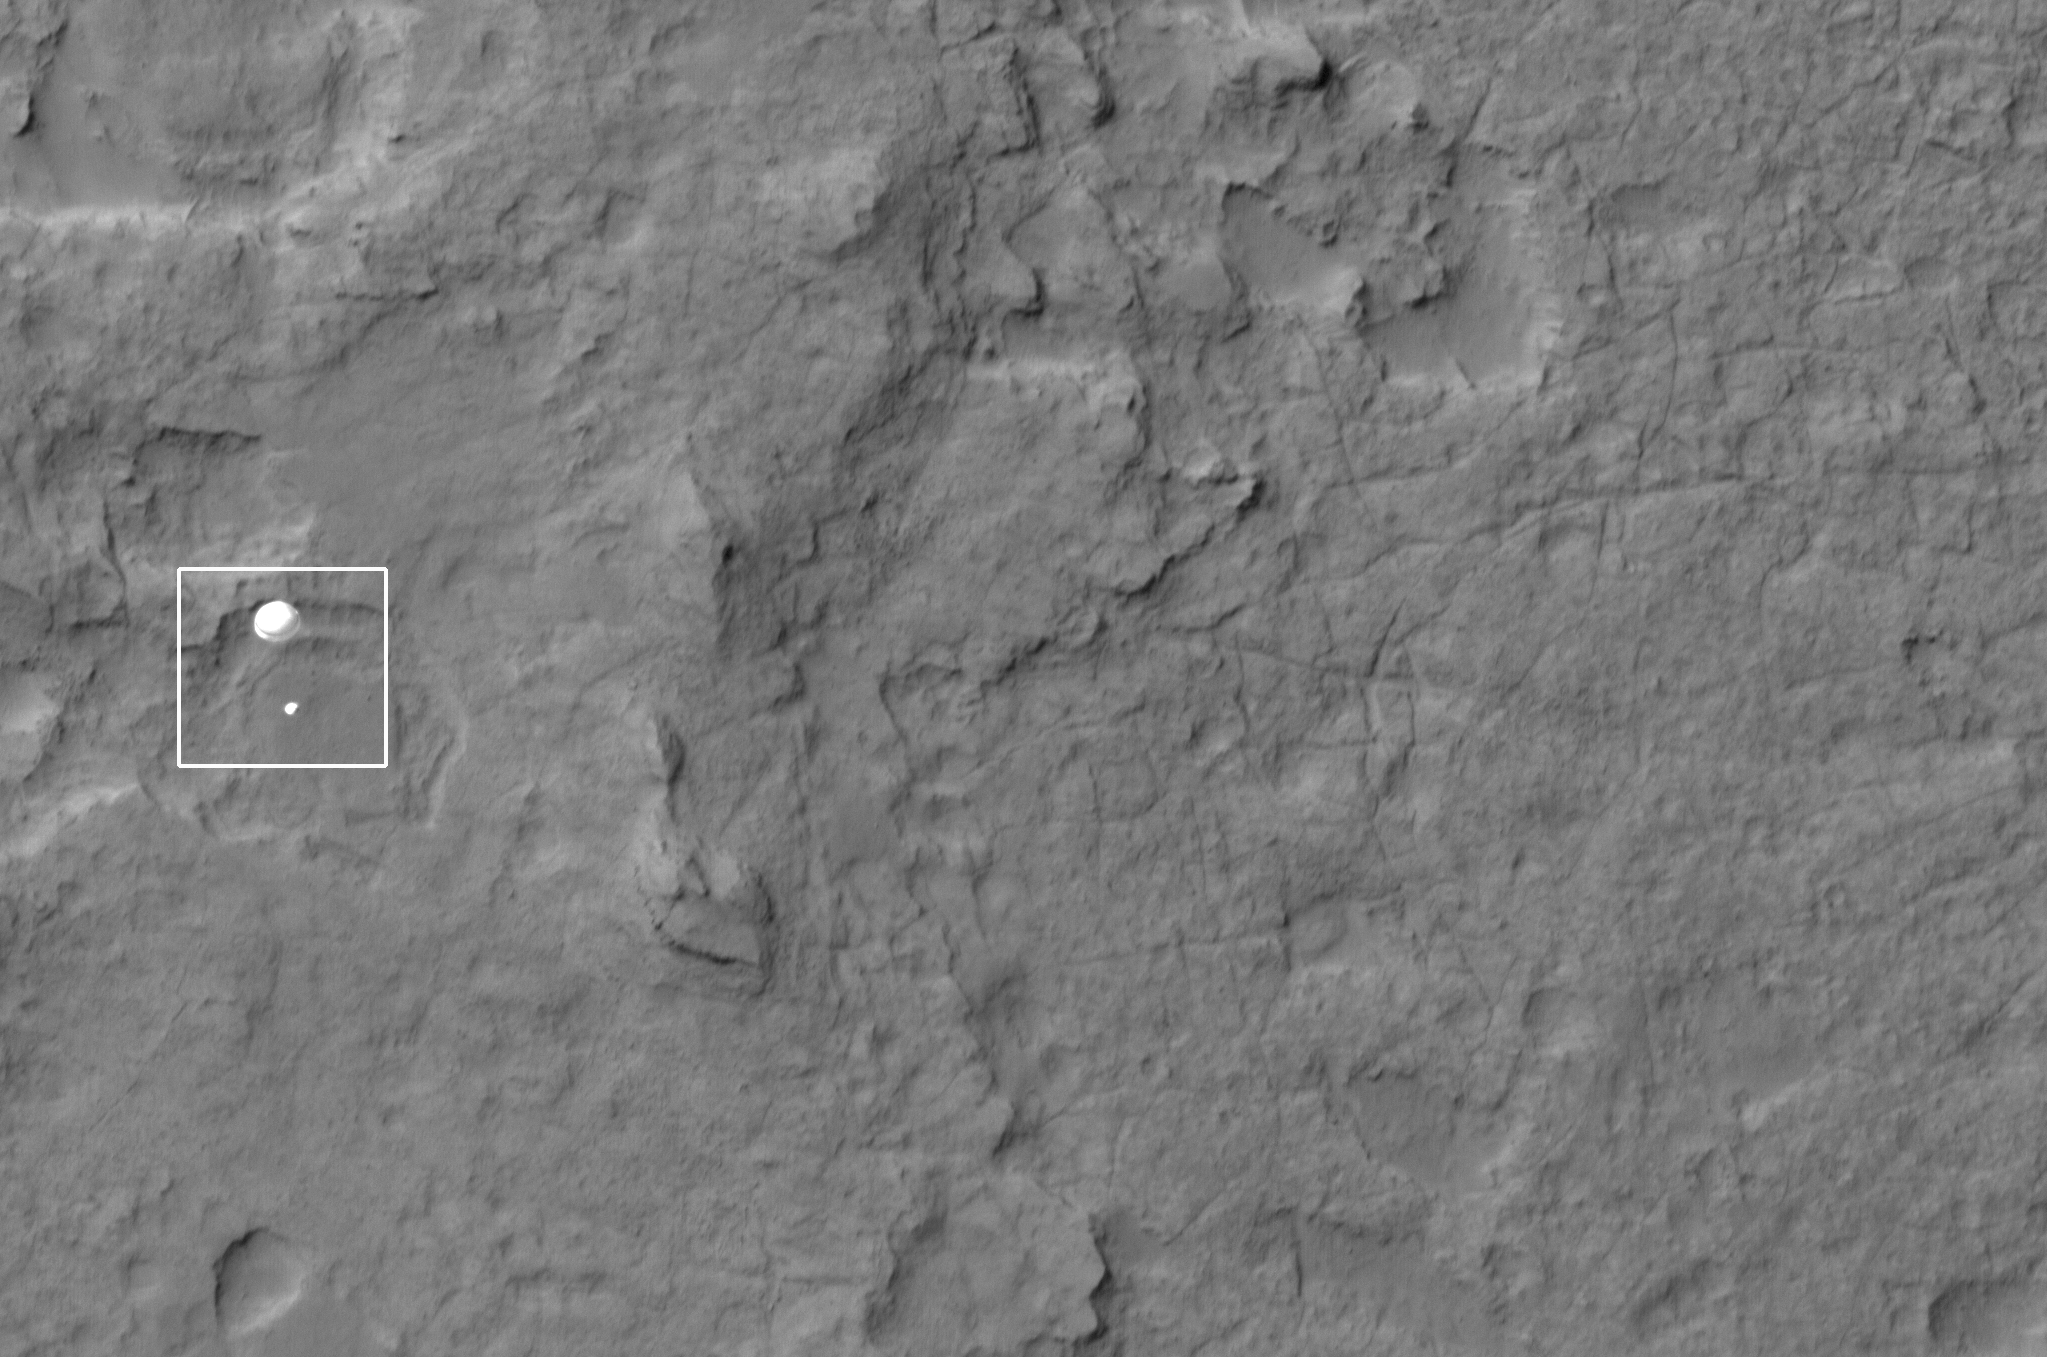

Curiosity Spotted on Parachute by Orbiter

NASA’s Curiosity rover and its parachute were spotted by NASA’s Mars Reconnaissance Orbiter as Curiosity descended to the surface on Aug. 5 PDT (Aug. 6 EDT). The High-Resolution Imaging Science Experiment (HiRISE) camera captured this image of Curiosity while the orbiter was listening to transmissions from the rover. Curiosity and its parachute are in the center of the white box. The rover is descending toward the etched plains just north of the sand dunes that fringe “Mt. Sharp.” From the perspective of the orbiter, the parachute and Curiosity are flying at an angle relative to the surface, so the landing site does not appear directly below the rover.

The parachute appears fully inflated and performing perfectly. Details in the parachute, such as the band gap at the edges and the central hole, are clearly seen. The cords connecting the parachute to the back shell cannot be seen, although they were seen in the image of NASA’s Phoenix lander descending, perhaps due to the difference in lighting angles. The bright spot on the back shell containing Curiosity might be a specular reflection off of a shiny area. Curiosity was released from the back shell sometime after this image was acquired.

This view is one product from an observation made by HiRISE targeted to the expected location of Curiosity about one minute prior to landing. It was captured in HiRISE CCD RED1, near the eastern edge of the swath width (there is a RED0 at the very edge). This means that the rover was a bit further east or downrange than predicted.

The image scale is 13.2 inches (33.6 centimeters) per pixel.

HiRISE is one of six instruments on NASA’s Mars Reconnaissance Orbiter. The University of Arizona, Tucson, operates the orbiter’s HiRISE camera, which was built by Ball Aerospace & Technologies Corp., Boulder, Colo. NASA’s Jet Propulsion Laboratory, a division of the California Institute of Technology in Pasadena, manages the Mars Reconnaissance Orbiter Project for NASA’s Science Mission Directorate, Washington. Lockheed Martin Space Systems, Denver, built the spacecraft.

Credit: NASA/JPL-Caltech/Univ. of Arizona